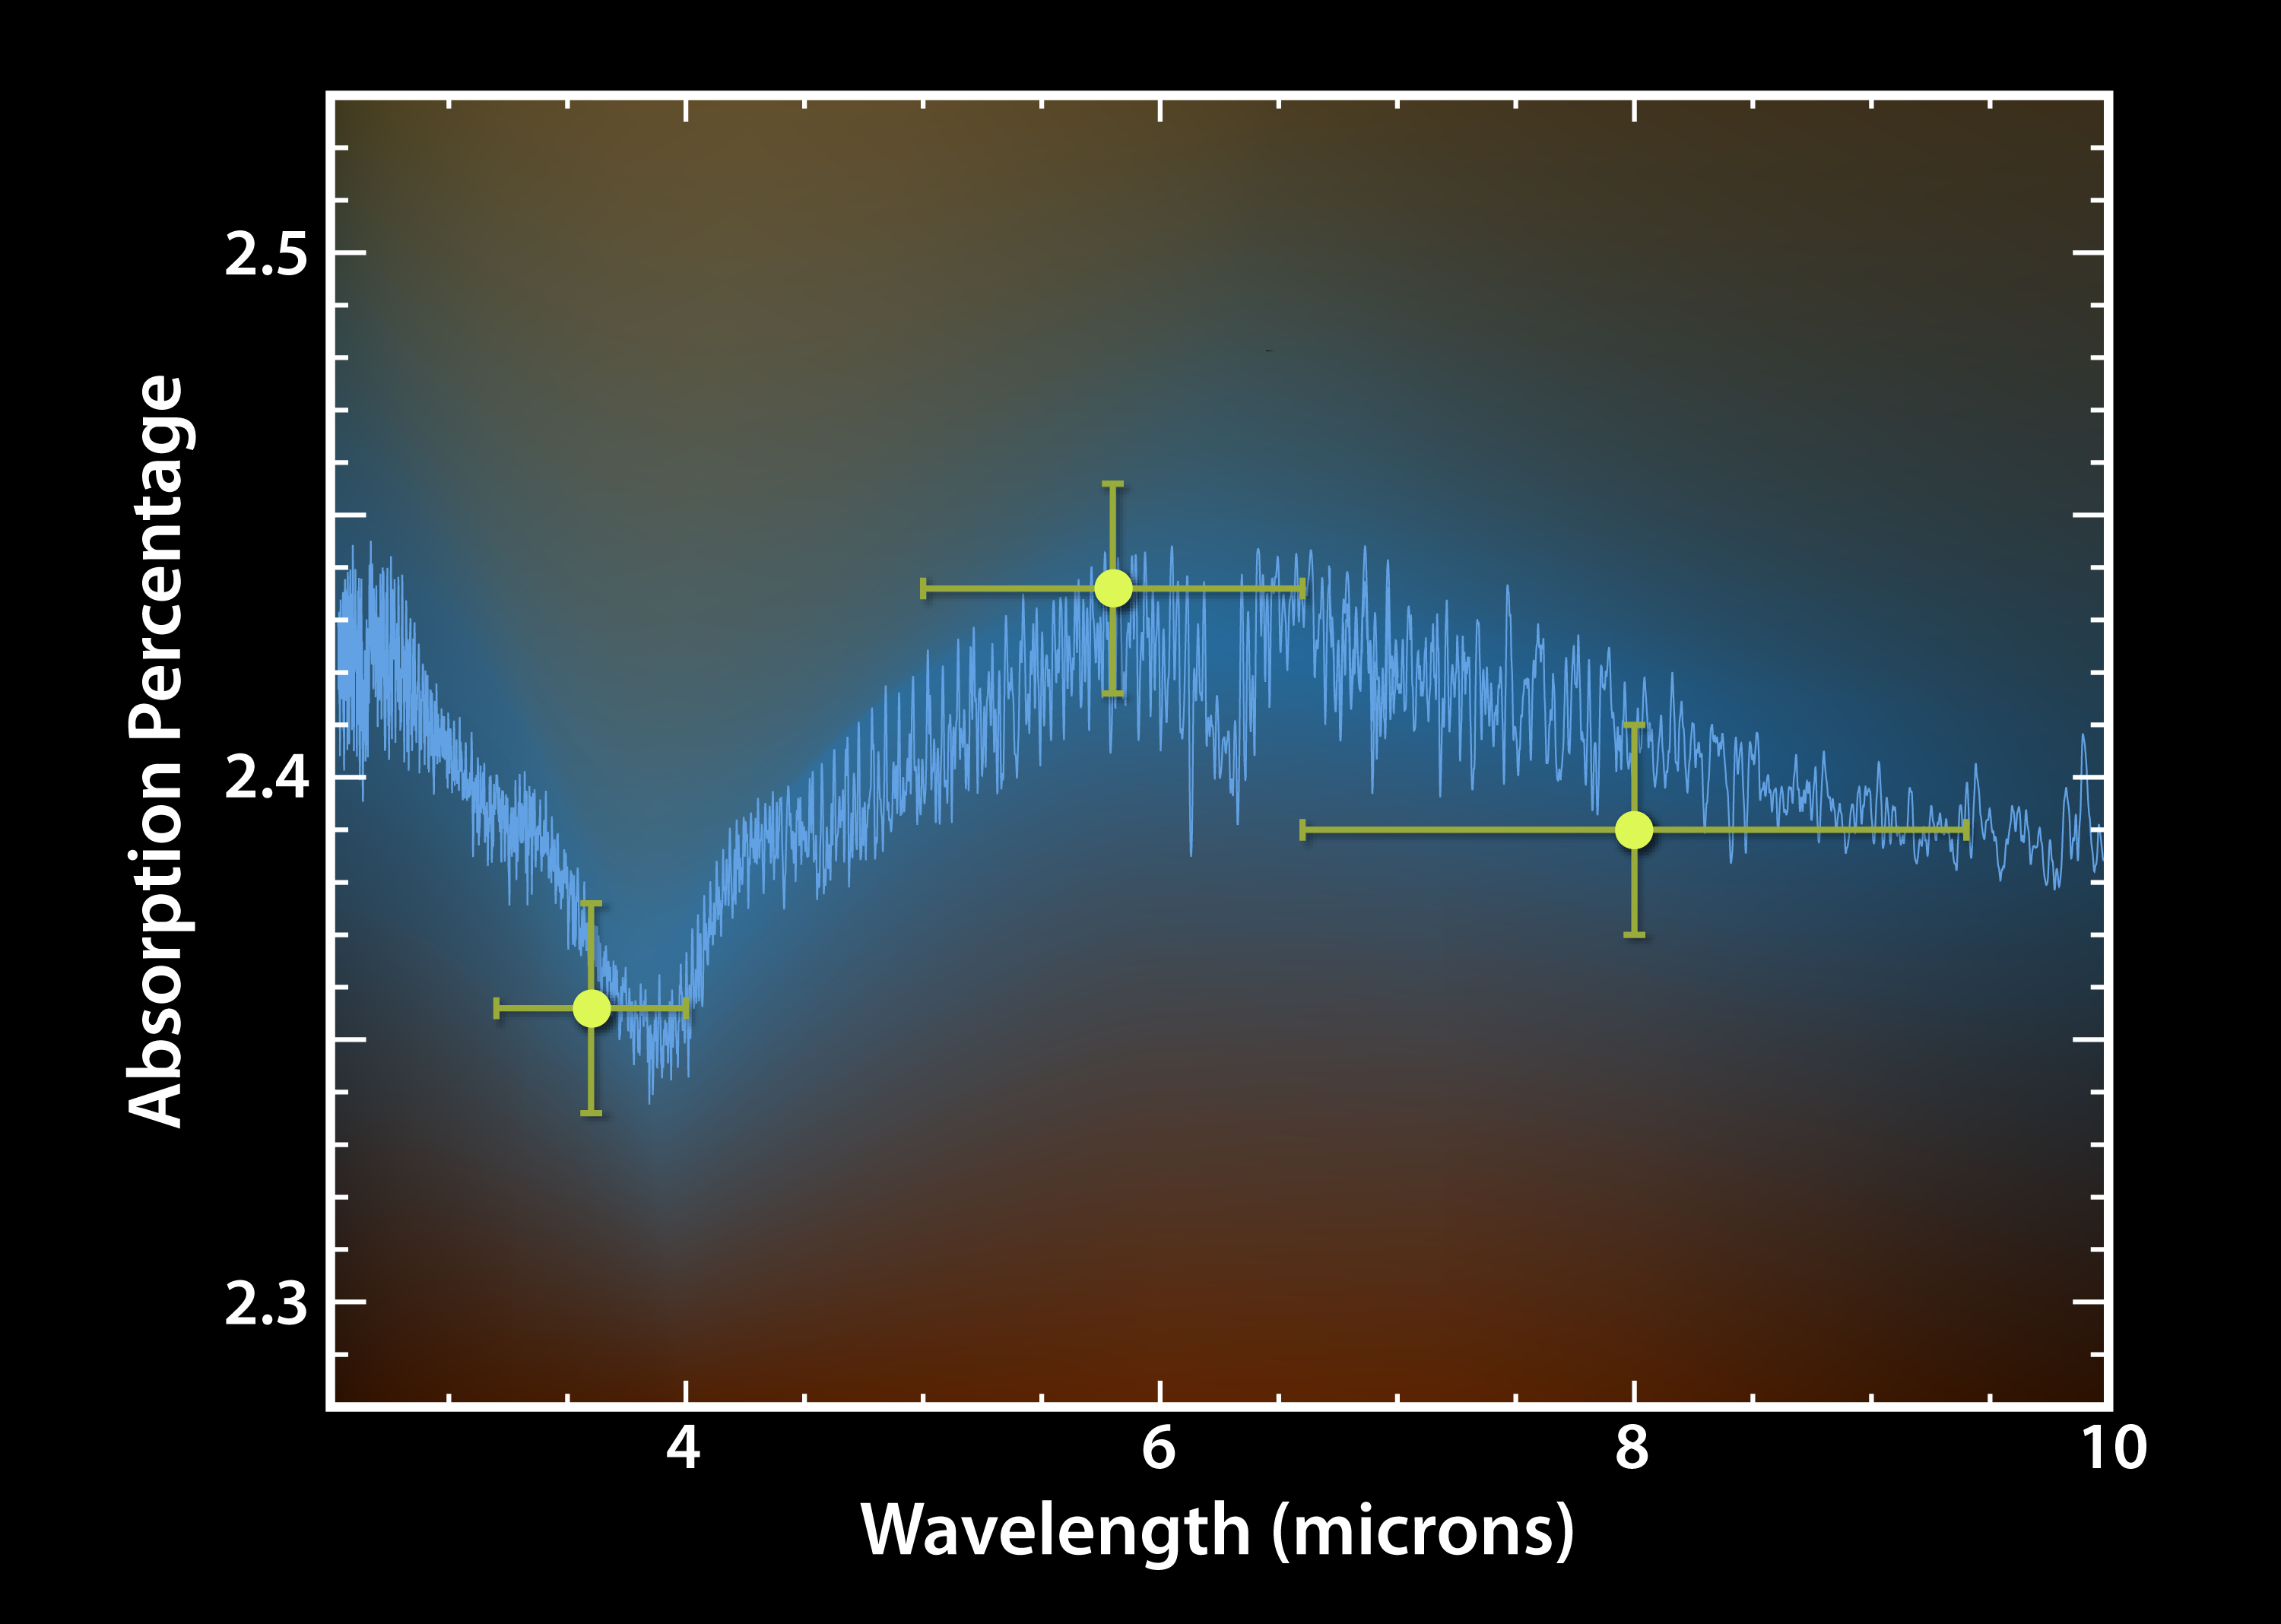

Exoplanet Forecast: Hot and Wet

This plot of data from NASA’s Spitzer Space Telescope tells astronomers that a toasty gas exoplanet, or a planet beyond our solar system, contains water vapor.

Spitzer observed the planet, called HD 189733b, cross in front of its star at three different infrared wavelengths: 3.6 microns; 4.5 microns and 8 microns (see lime-colored dots). For each wavelength, the planet’s atmosphere absorbed different amounts of the starlight that passed through it. The pattern by which this absorption varies with wavelength matches known signatures of water, as shown by the theoretical model in blue.

Credit: NASA/JPL-Caltech/ESA/ Institute d’Astrophysique de Paris